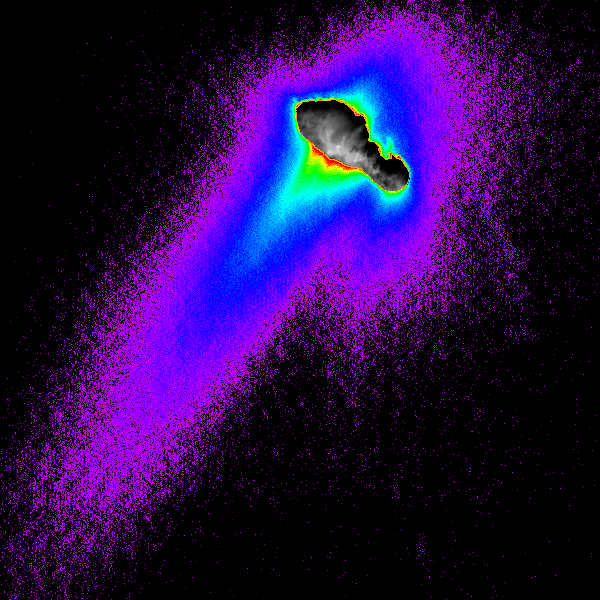

Composite of Comet Borrelly’s Nucleus, Jets, Coma

A composite of images from NASA’s Deep Space 1 spacecraft shows features of comet Borrelly’s nucleus, dust jets escaping the nucleus and the cloud-like “coma” of dust and gases surrounding the nucleus. False color is used to reveal details of the jets and coma.

The images were taken when Deep Space 1 was about 4,800 kilometers (3,000 miles) from Borrelly during a Sept. 22, 2001, flyby. Borrelly’s nucleus is about 8 kilometers (5 miles) from end to end, so the field of view is about 40 kilometers (25 miles) across.

The Sun shines from the bottom of the image. The main dust jet, seen extending toward the bottom left, heads away from the comet in a direction that is about 30 degrees off the direction straight toward the Sun from the comet.

The colors show about three orders of magnitude in the brightness of the dust jets and coma. Red indicates about one-tenth the brightness as the brightness of the nucleus, blue one-one-hundredth, purple one-one-thousandth. The red bumps near the nucleus indicate where the jet resolves into three distinct, narrow jets, which likely come from discrete source points on the surface.

Deep Space 1 completed its primary mission testing ion propulsion and 11 other advanced, high-risk technologies in September 1999. NASA extended the mission, taking advantage of the ion propulsion and other systems to undertake this encounter with the comet. More information can be found on the Deep Space 1 home page.

Deep Space 1 was launched Oct. 24, 1998, as part of NASA’s New Millennium Program, which is managed by JPL for NASA’s Office of Space Science, Washington, D.C. The California Institute of Technology manages JPL for NASA.

Credit: NASA/JPL